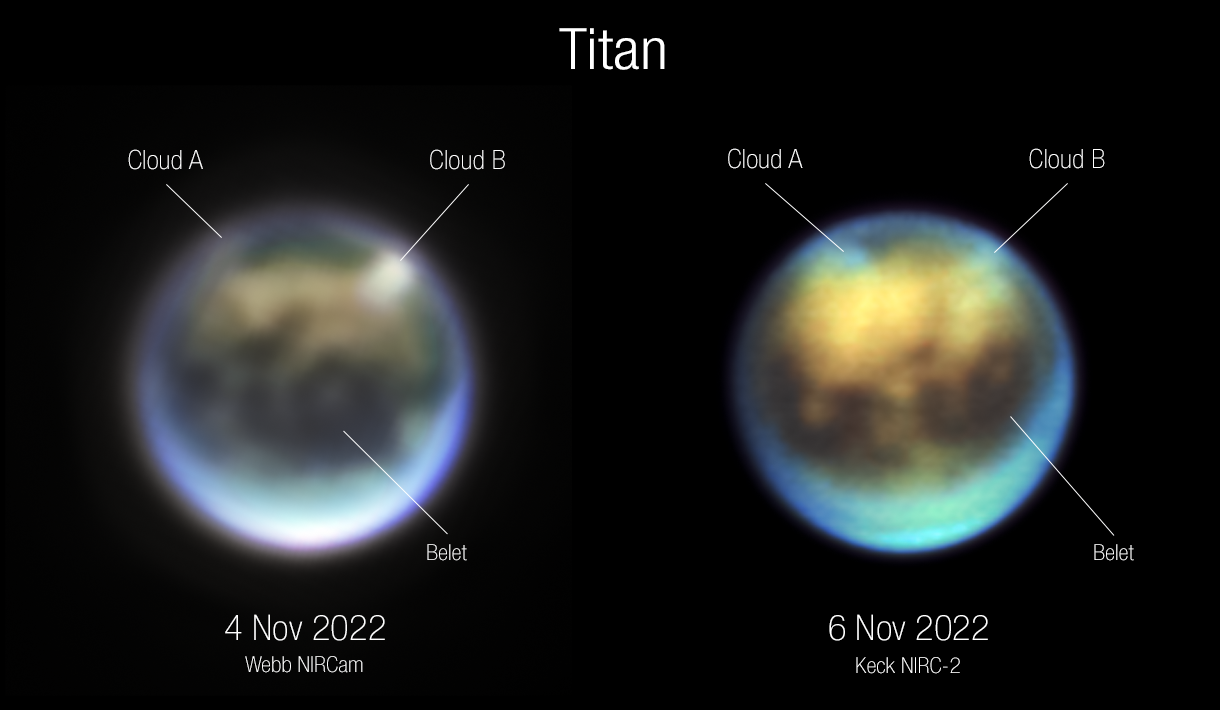

Titan (Webb NIRCam and Keck NIRC-2)

Evolution of clouds on Titan over 30 hours between November 4 and November 6, 2022, as seen by Webb NIRCam (left) and Keck NIRC-2 (right). Titan’s trailing hemisphere seen here is rotating from left (dawn) to right (evening) as seen from Earth and the Sun. Cloud A appears to be rotating into view while Cloud B appears to be either dissipating or moving behind Titan’s limb (around toward the hemisphere facing away from us). Clouds are not long-lasting on Titan or Earth, so those seen on Nov. 4 may not be the same as those seen on Nov. 6. The NIRCam image used the following filters: Blue=F140M (1.40 microns), Green=F150W (1.50 microns), Red=F200W (1.99 microns), Brightness=F210M (2.09 microns). The Keck NIRC-2 image used: Red=He1b (2.06 microns), Green=Kp (2.12 microns), Blue=H2 1-0 (2.13 microns).

Read the story.

Credit: NASA, ESA, CSA, Webb Titan GTO Team; Image Processing: Alyssa Pagan (STScI)